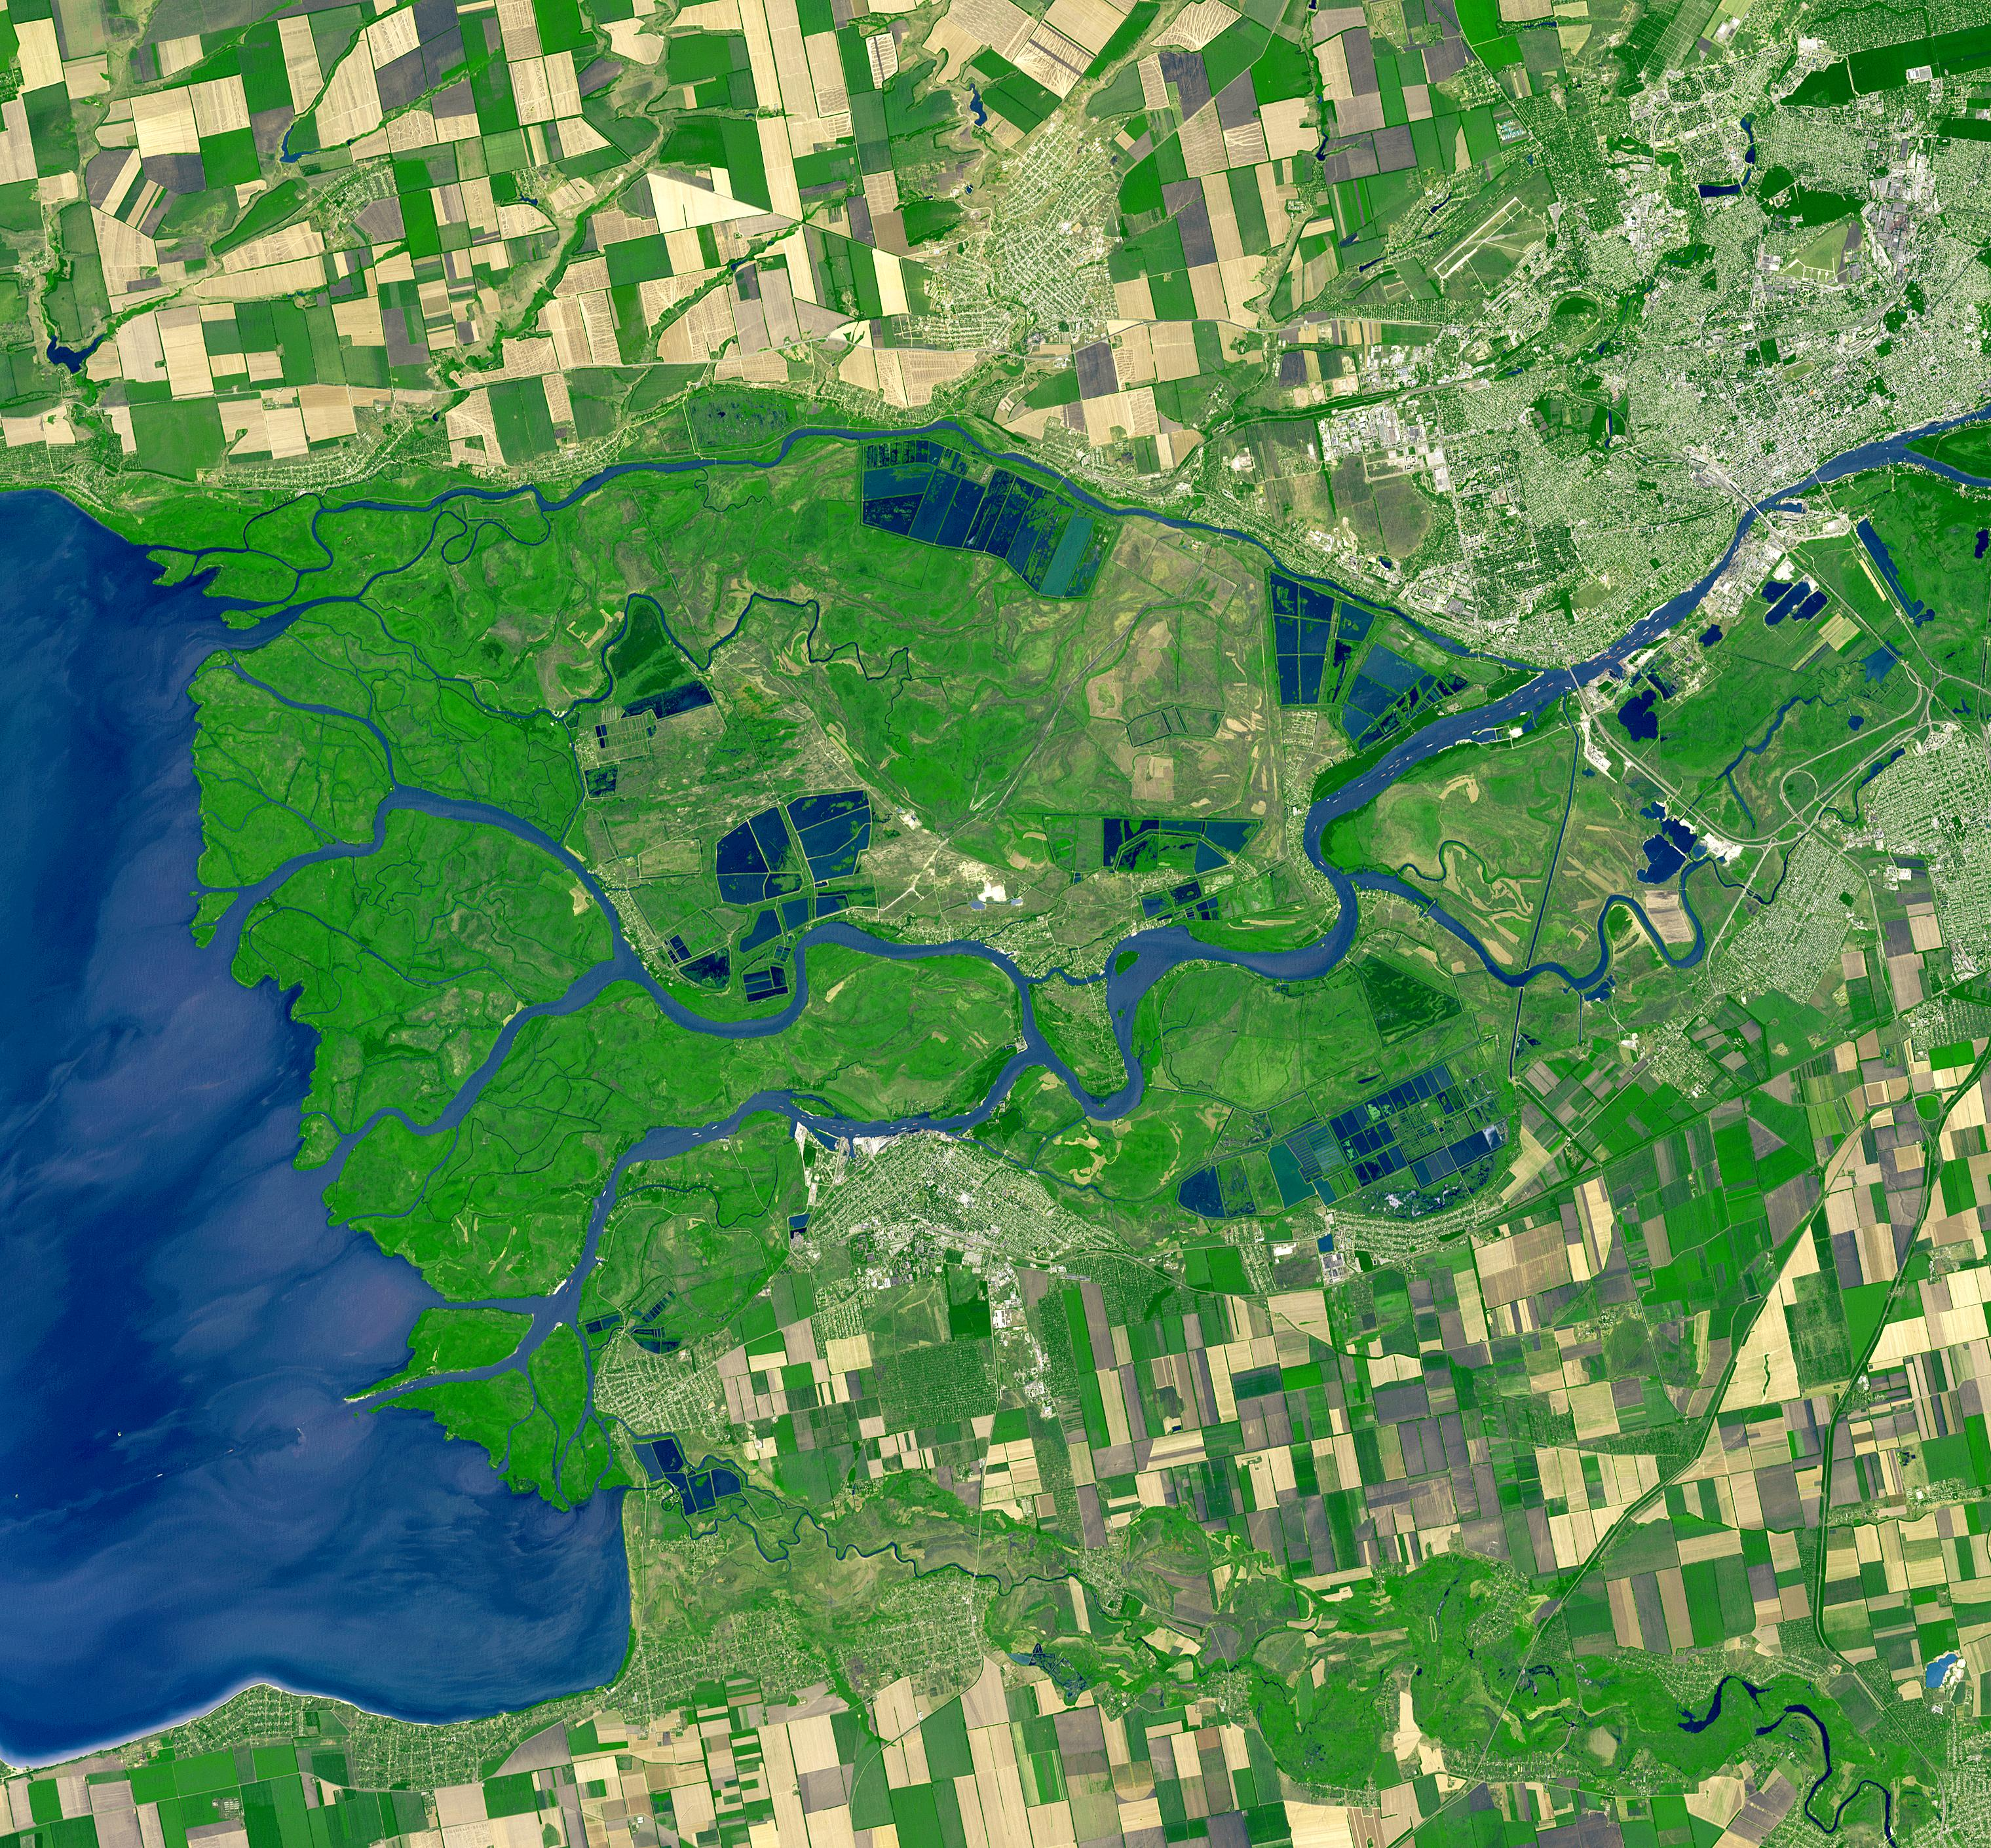

Rostov, Russia

Rostov-on-Don is a Russian City on the Don River, 32 kilometers from the Sea of Azov. Its strategic location made it an important trading center, early port city, and railway junction. With the construction of the Volga-Don Shipping Canal in 1952, Rostov-on-Don became a port of five seas: the Black Sea, the Sea of Azov, the Caspian Sea, the White Sea, and the Baltic Sea. The image was acquired 20 September 2010, covers an area of 42 by 45 km, and is located at 47.2 degrees north, 39.6 degrees east.

With its 14 spectral bands from the visible to the thermal infrared wavelength region and its high spatial resolution of 15 to 90 meters (about 50 to 300 feet), ASTER images Earth to map and monitor the changing surface of our planet. ASTER is one of five Earth-observing instruments launched Dec. 18, 1999, on Terra. The instrument was built by Japan’s Ministry of Economy, Trade and Industry. A joint U.S./Japan science team is responsible for validation and calibration of the instrument and data products.

The broad spectral coverage and high spectral resolution of ASTER provides scientists in numerous disciplines with critical information for surface mapping and monitoring of dynamic conditions and temporal change. Example applications are: monitoring glacial advances and retreats; monitoring potentially active volcanoes; identifying crop stress; determining cloud morphology and physical properties; wetlands evaluation; thermal pollution monitoring; coral reef degradation; surface temperature mapping of soils and geology; and measuring surface heat balance.

The U.S. science team is located at NASA’s Jet Propulsion Laboratory, Pasadena, Calif. The Terra mission is part of NASA’s Science Mission Directorate, Washington, D.C.

Credit: NASA/GSFC/METI/ERSDAC/JAROS, and U.S./Japan ASTER Science Team